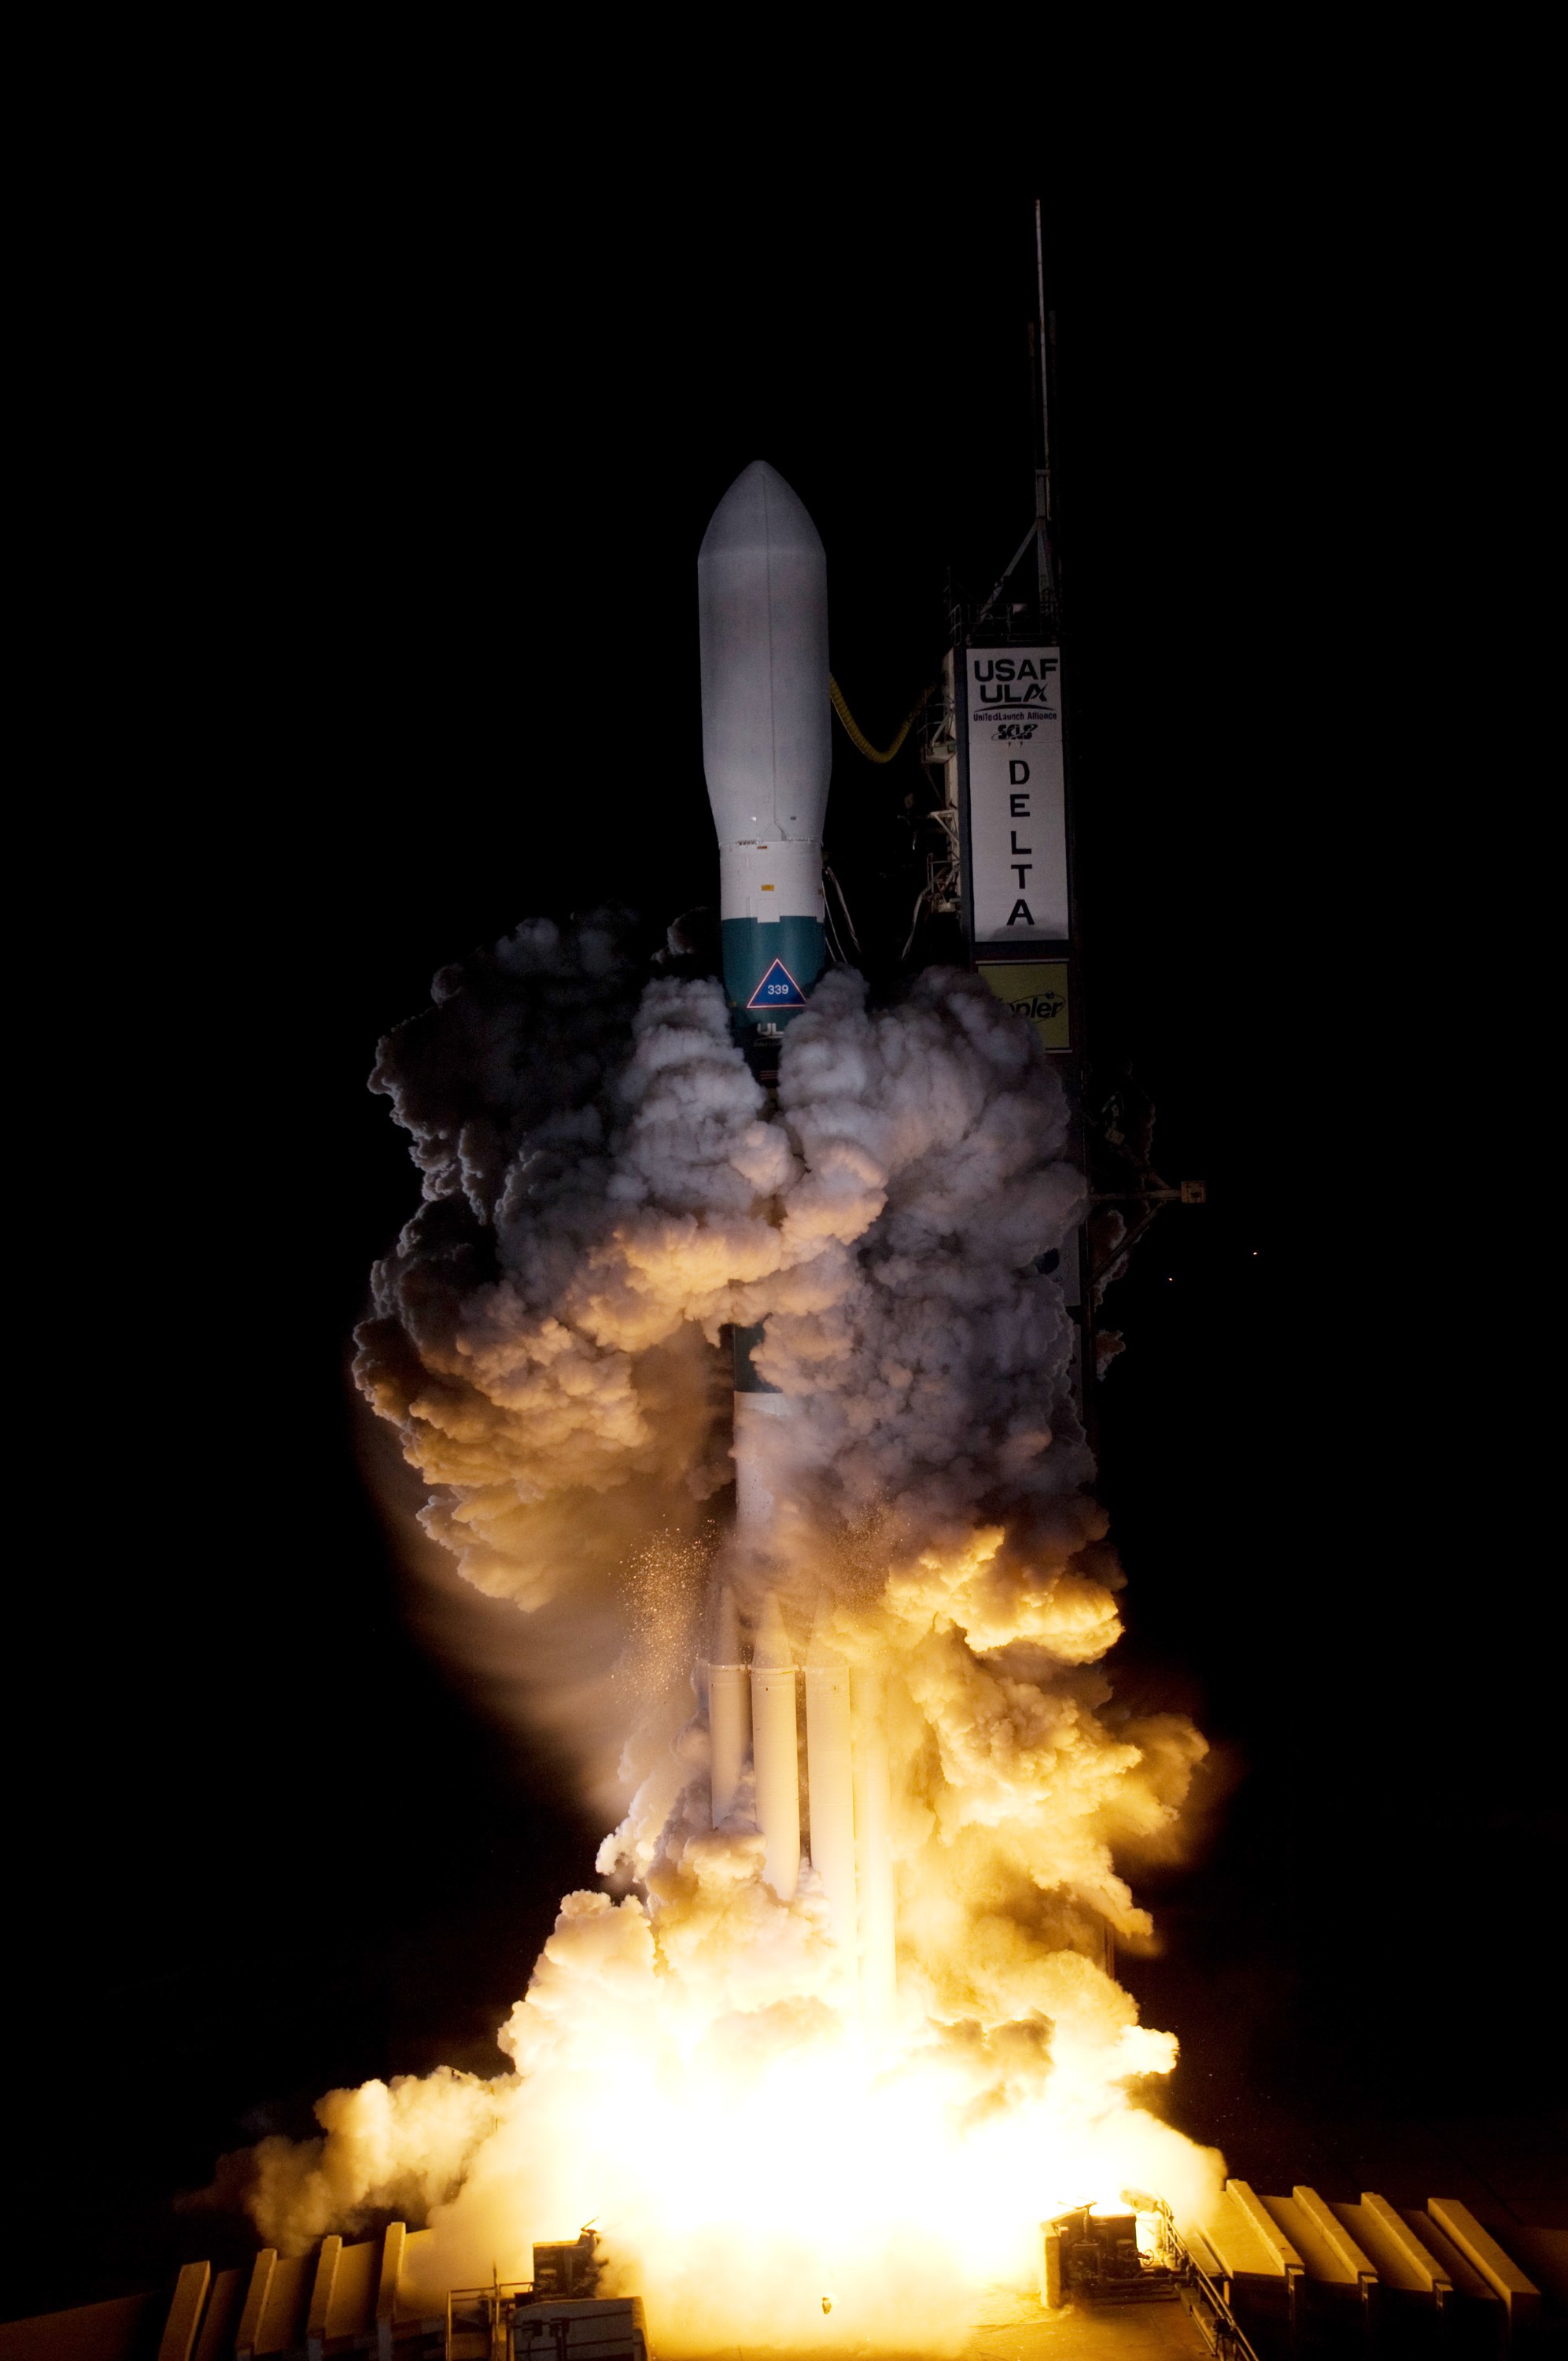

CAPE CANAVERAL, Fla. – On Launch Pad 17-B at Cape Canaveral Air Force Station in Florida, United Launch Alliance's Delta II rocket carrying NASA's Kepler spacecraft rises through the exhaust cloud created by the firing of the rocket’s engines. Liftoff was on time at 10:49 p.m. EST. Kepler is a spaceborne telescope designed to search the nearby region of our galaxy for Earth-size planets orbiting in the habitable zone of stars like our sun. The habitable zone is the region around a star where temperatures permit water to be liquid on a planet's surface. The challenge for Kepler is to look at a large number of stars in order to statistically estimate the total number of Earth-size planets orbiting sun-like stars in the habitable zone. Kepler will survey more than 100,000 stars in our galaxy.

Credit: NASA/Regina Mitchell-Ryall, Tom Farrar